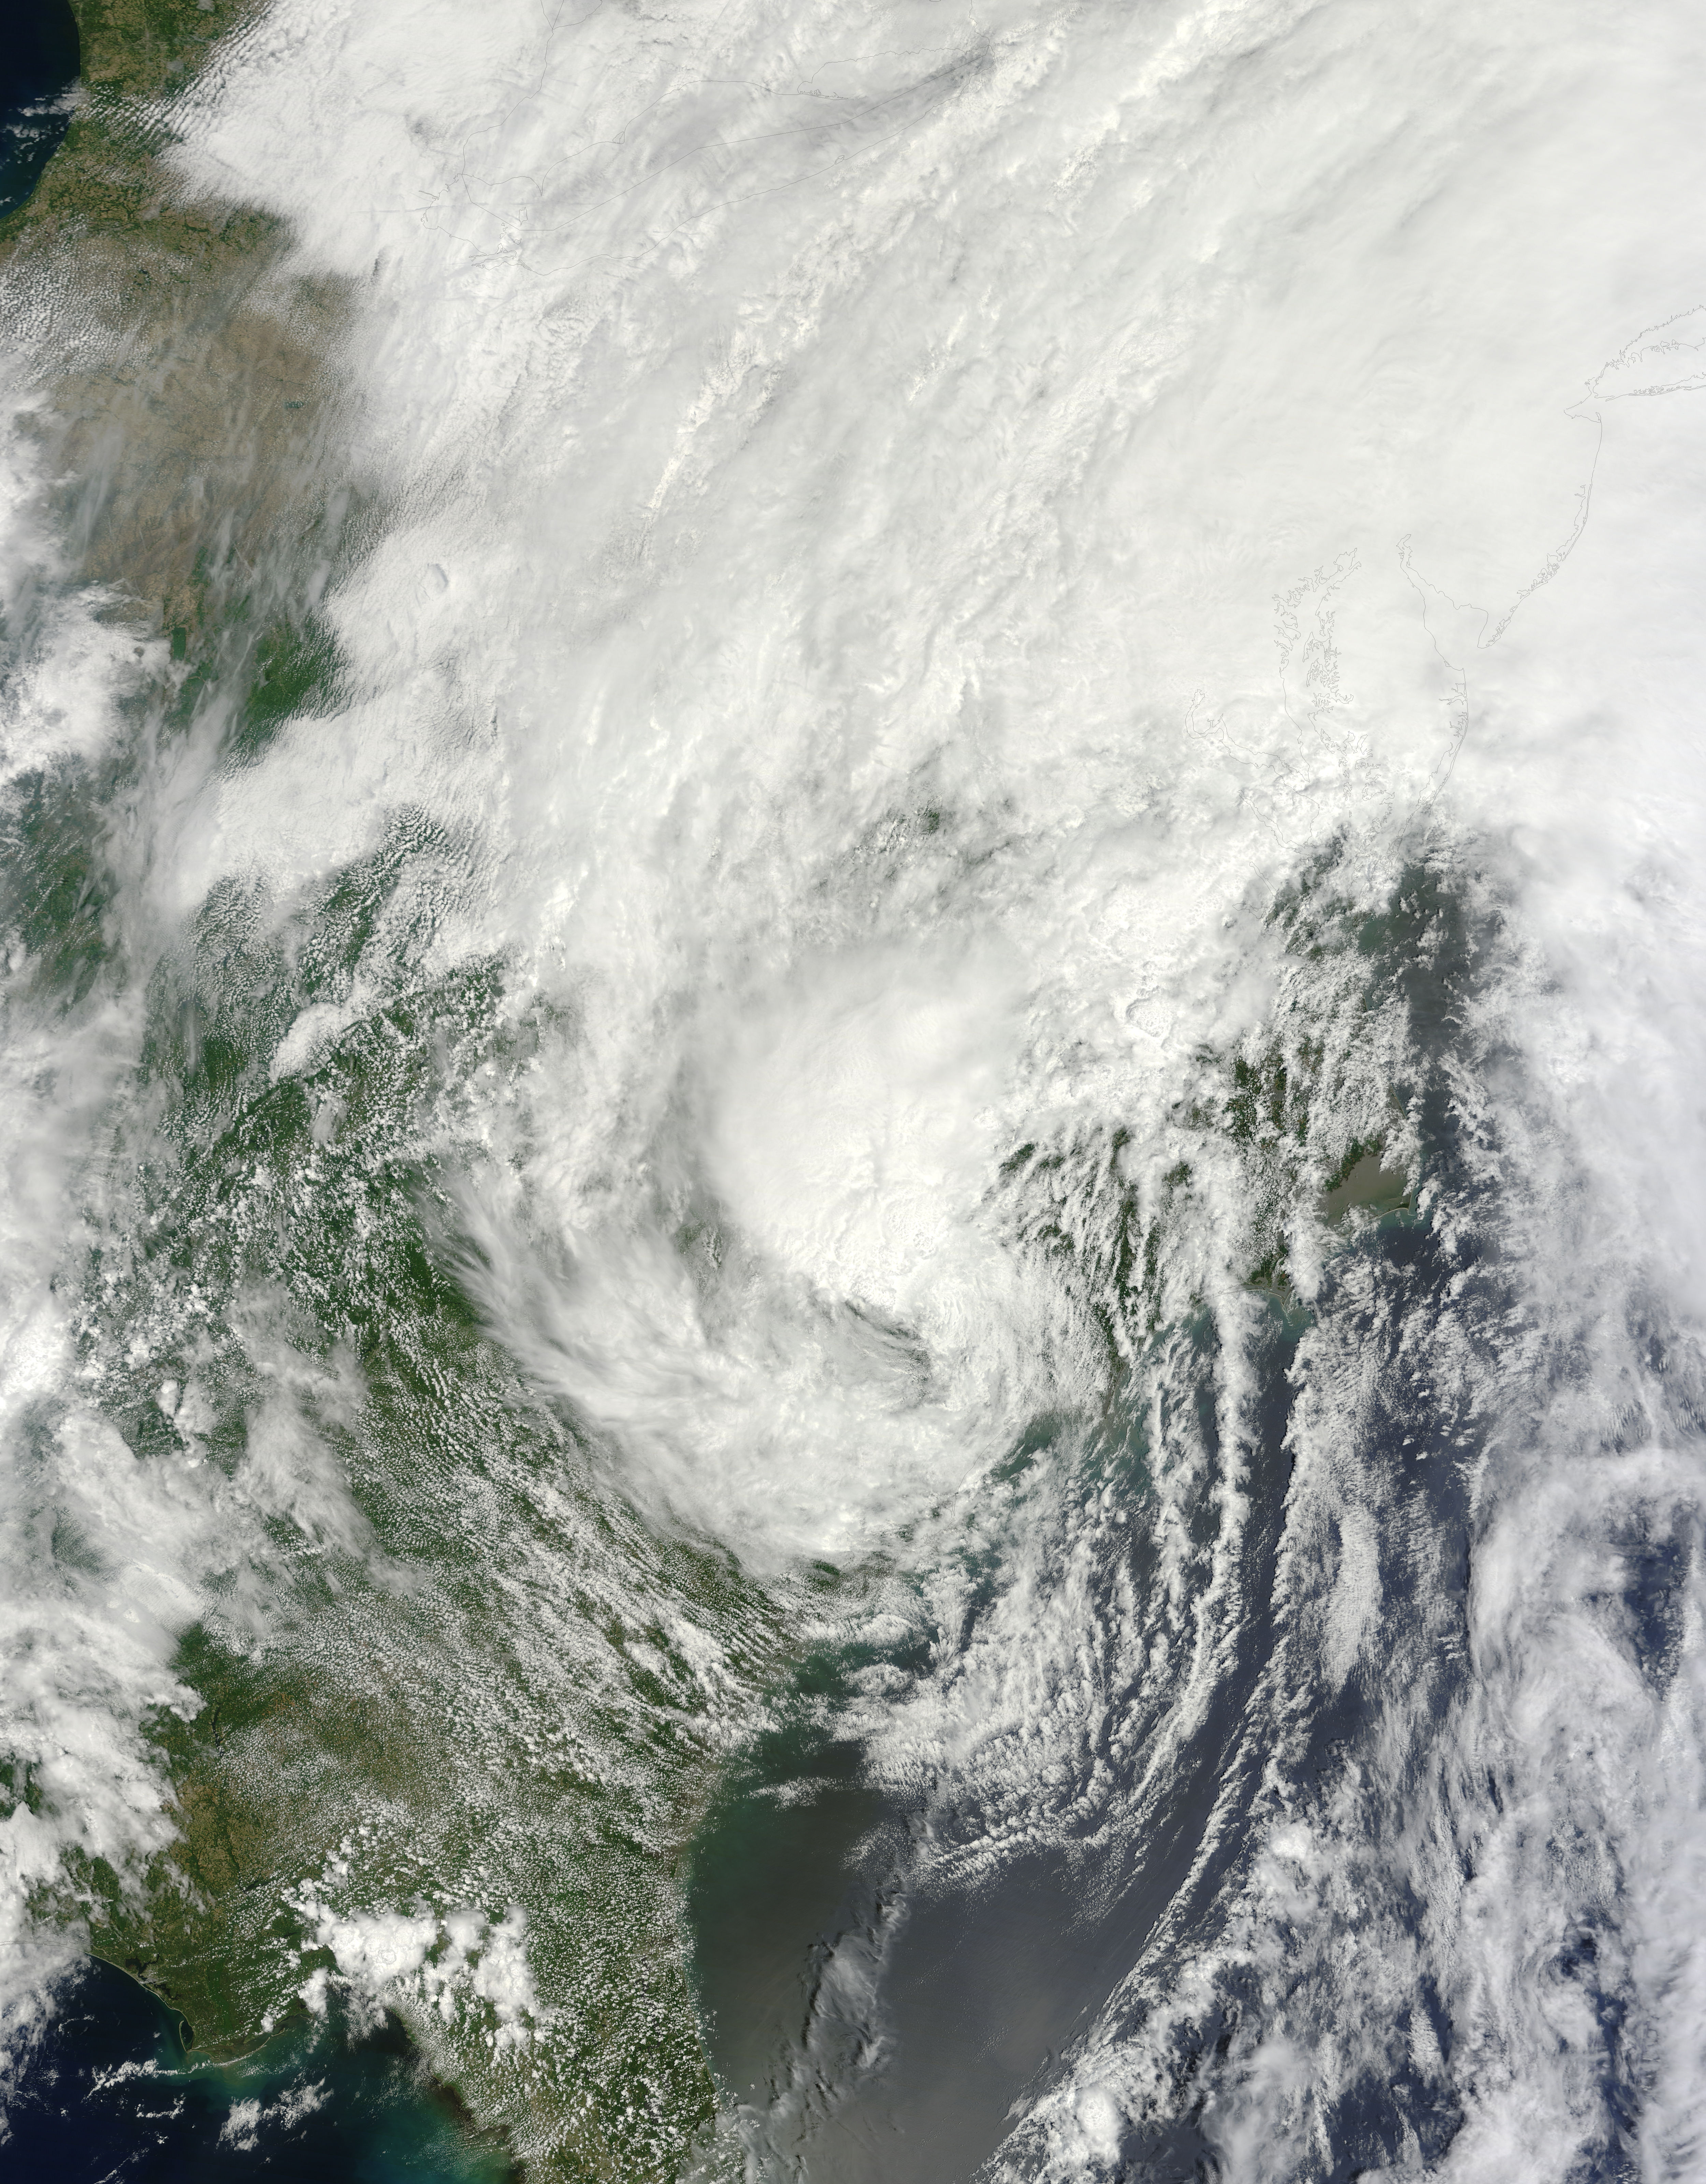

NASA's Terra satellite of Tropical Storm Andrea

This is a satellite image from the MODIS instrument aboard NASA's Terra satellite of Tropical Storm Andrea that was captured today, June 7 at 12:10 p.m. EDT- as Andrea makes its way up the U.S. East coast. At this time, Andrea was centered over North Carolina.

Credit: NASA Goddard MODIS Rapid Response Team